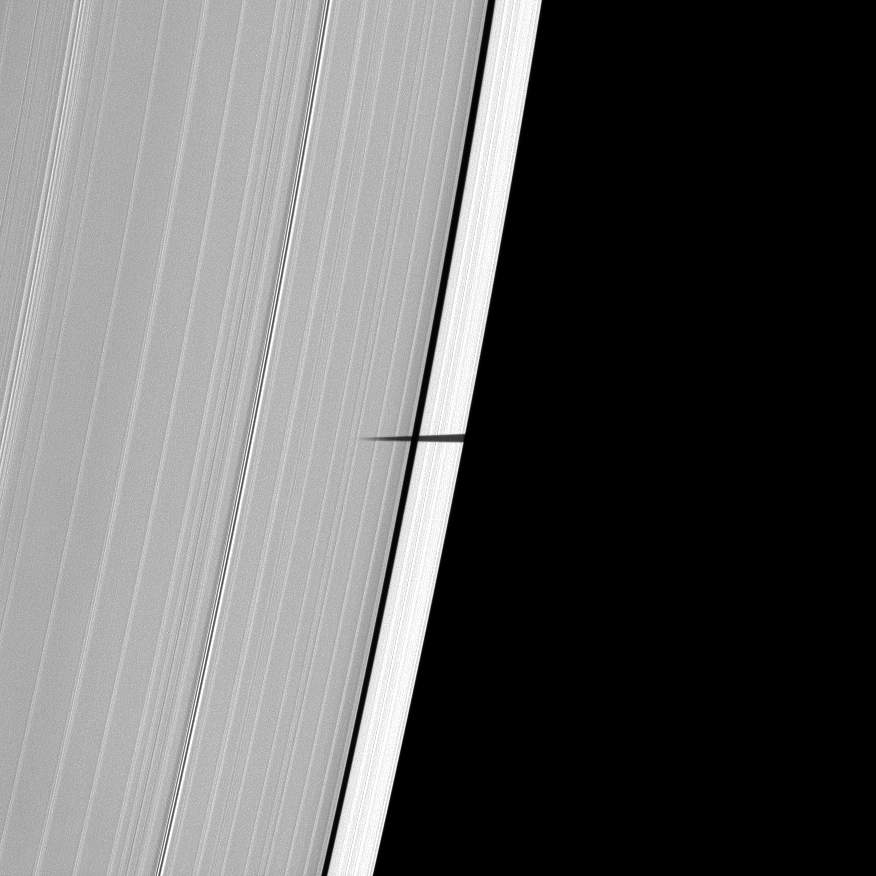

Diminutive Debut

For the first time, the Cassini spacecraft captures the shadow of Saturn’s tiny moon Pandora sneaking onto the planet’s main rings.

Only a portion of the shadow of Pandora (81 kilometers, or 50 miles across) has crept onto the A ring here, but the shadow is long enough to stretch across the Keeler Gap. The moon is not shown. As Saturn approaches its August 2009 equinox, the planet’s moons cast shadows onto the rings. To learn more about this special time and to see a movie of a moon’s shadow moving across the rings, see PIA11651.

This view looks toward the sunlit side of the rings from about 48 degrees below the ringplane. The image was taken in visible light with the Cassini spacecraft narrow-angle camera on May 9, 2009. The view was acquired at a distance of approximately 912,000 kilometers (567,000 miles) from Saturn and at a Sun-Saturn-spacecraft, or phase, angle of 75 degrees. Image scale is 5 kilometers (3 miles) per pixel.

The Cassini-Huygens mission is a cooperative project of NASA, the European Space Agency and the Italian Space Agency. The Jet Propulsion Laboratory, a division of the California Institute of Technology in Pasadena, manages the mission for NASA’s Science Mission Directorate, Washington, D.C. The Cassini orbiter and its two onboard cameras were designed, developed and assembled at JPL. The imaging operations center is based at the Space Science Institute in Boulder, Colo.

Credit: NASA/JPL/Space Science Institute